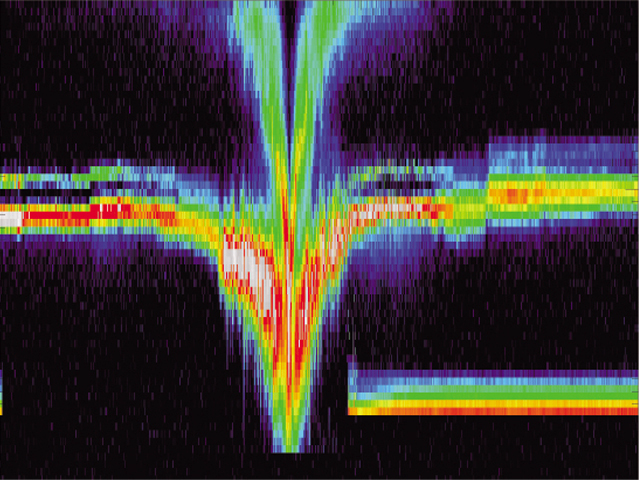

Comet Borrelly Slows Solar Wind

Over 1300 energy spectra taken on September 22, 2001 from the ion and electron instruments on NASA’s Deep Space 1 span a region of 1,400,000 kilometers (870,000 miles) centered on the closest approach to the nucleus of comet Borrelly. A very strong interaction occurs between the solar wind (horizontal red bands to left and right in figure) and the comet’s surrounding cloud of dust and gas, the coma. Near Deep Space 1’s closest approach to the nucleus, the solar wind picked up charged water molecules from the coma (upper green band near the center), slowing the wind sharply and creating the V-shaped energy structure at the center.

Deep Space 1 completed its primary mission testing ion propulsion and 11 other advanced, high-risk technologies in September 1999. NASA extended the mission, taking advantage of the ion propulsion and other systems to undertake this chancy but exciting, and ultimately successful, encounter with the comet. More information can be found on the Deep Space 1 home page at http://nmp.jpl.nasa.gov/ds1/.

Deep Space 1 was launched in October 1998 as part of NASA’s New Millennium Program, which is managed by JPL for NASA’s Office of Space Science, Washington, D.C. The California Institute of Technology manages JPL for NASA.

Credit: NASA/University of Michigan